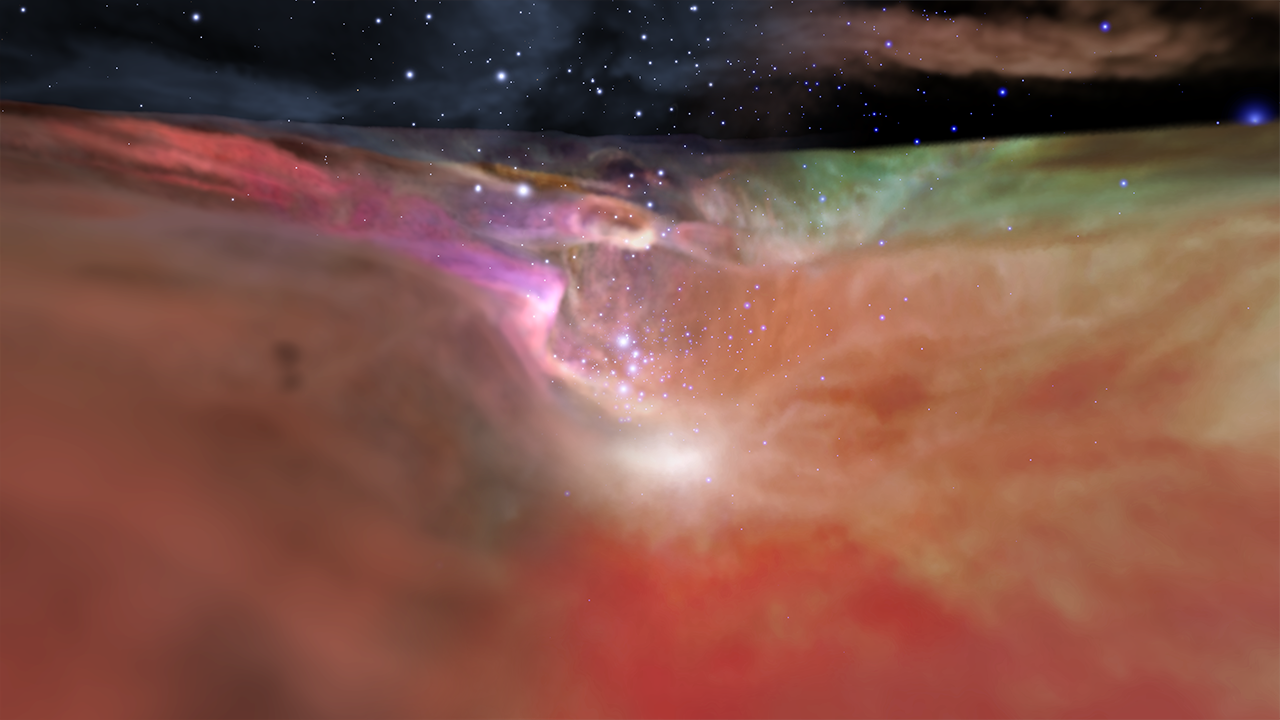

Visualization of the Orion Nebula in Visible and Infrared Light

This visualization explores the Orion Nebula using both visible and infrared light. The sequence begins with a wide-field view of the sky showing the plane of our Milky Way Galaxy, then zooms down to the scale of the Orion Nebula. The visible light observation (from the Hubble Space Telescope) and the infrared light observation (from the Spitzer Space Telescope) are compared first in two-dimensional images, and then in three-dimensional models. As the camera flies into the star-forming region, the sequence cross-fades back and forth between the visible and infrared views.

Music: “Dvorak – Serenade for Strings Op22 in E Major larghetto,” performed by The Advent Chamber Orchestra, CC BY-SA

Credit: Video: NASA, ESA, Frank Summers (STScI), Gregory Bacon (STScI), Zoltan Levay (STScI), Joseph DePasquale (STScI), Leah Hustak (STScI), Lisa Frattare (STScI), Massimo Robberto (STScI), Mario Gennaro (STScI), Robert Hurt (Caltech/IPAC), Martin Kornmesser (ESA), Akira Fujii; Acknowledgment: Robert Gendler; Music: The Advent Chamber Orchestra